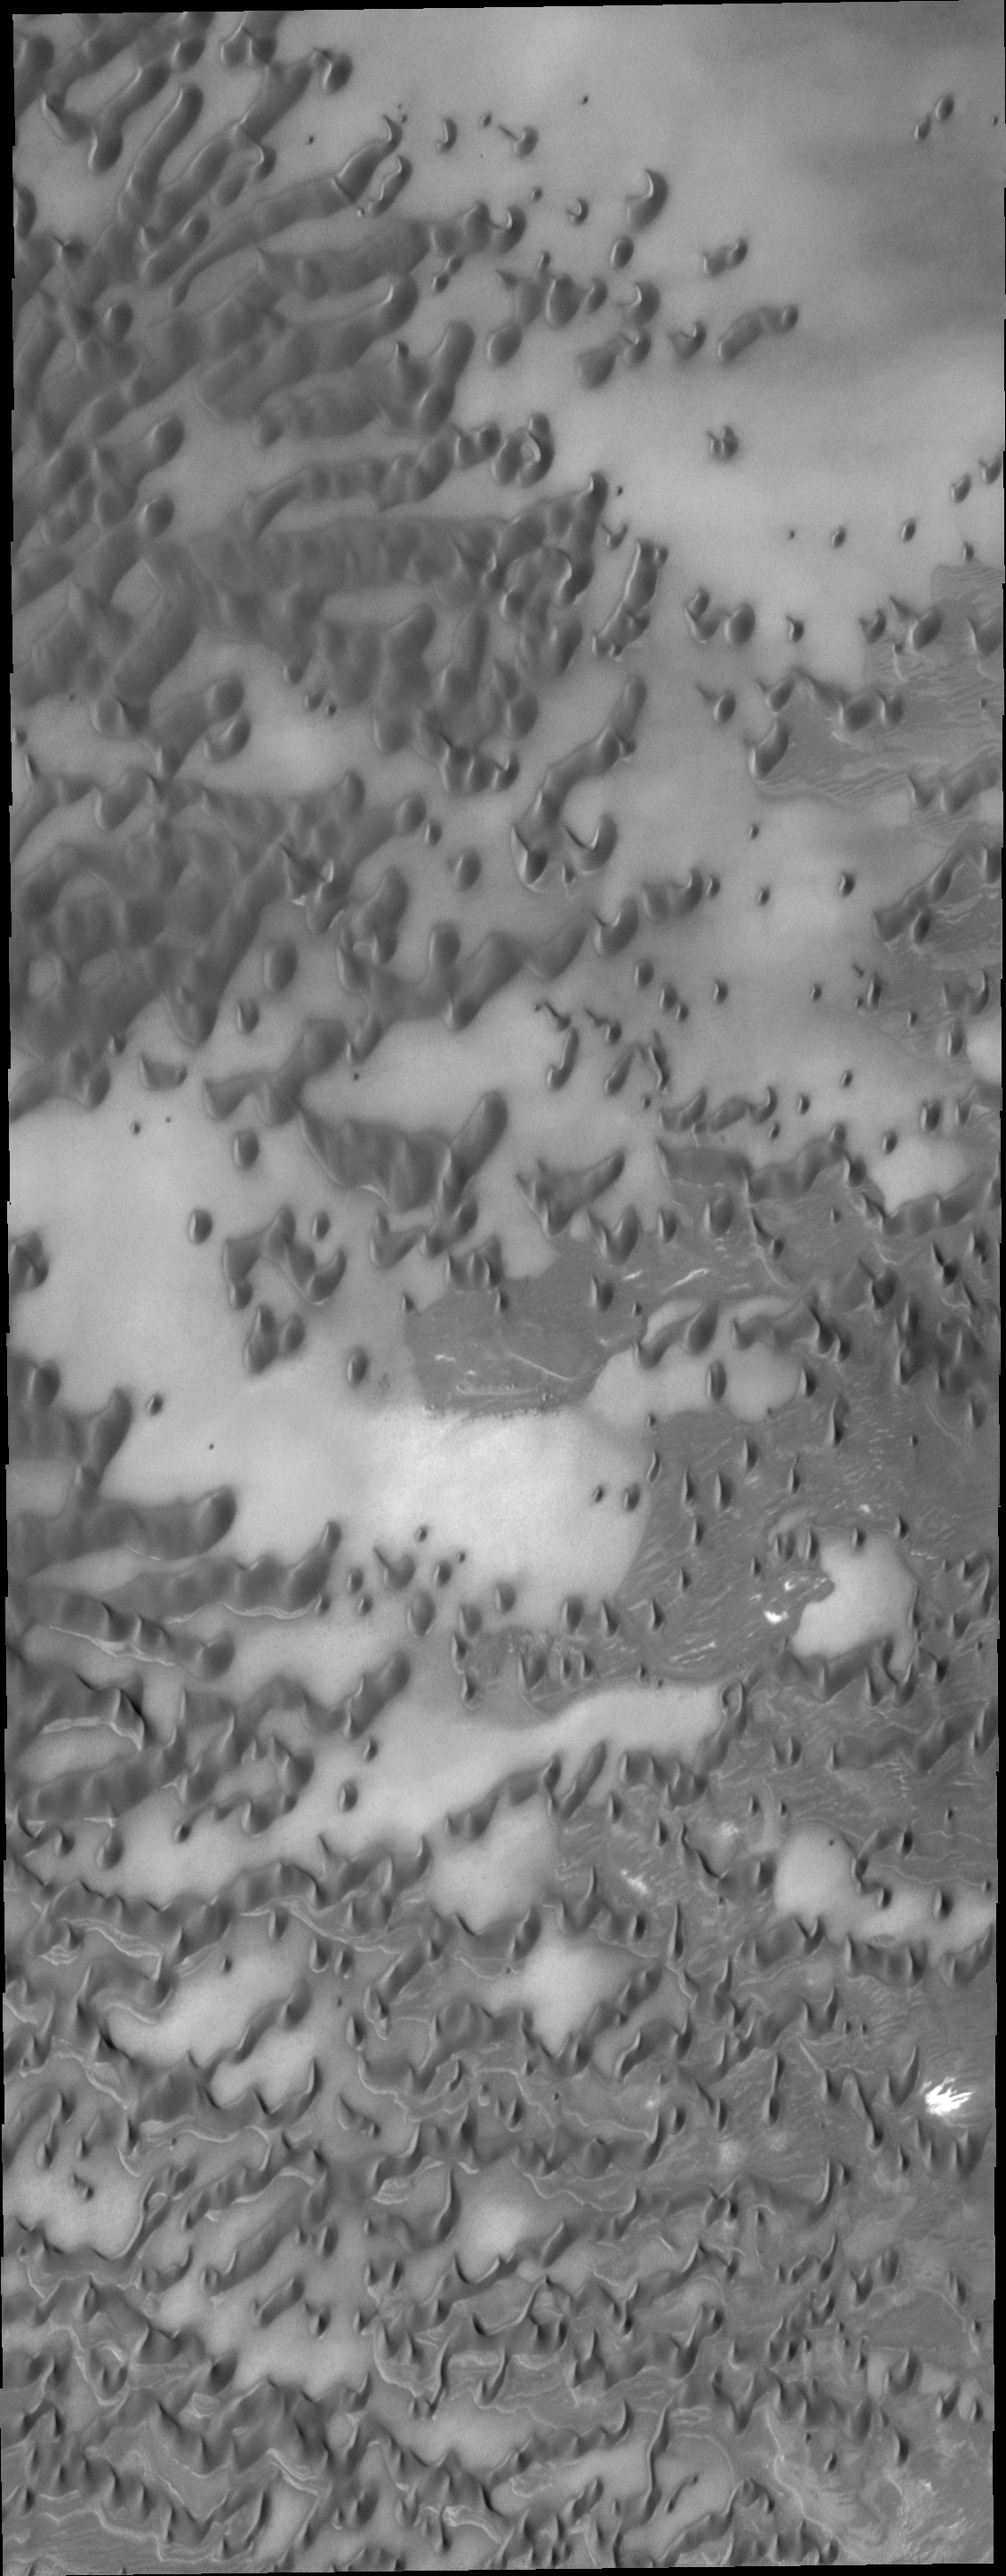

Polar Dunes

These near-polar dunes are clear of frost as summer has reached its height for the northern hemisphere of Mars.

Image information: VIS instrument. Latitude 79.8N, Longitude 148.1E. 20 meter/pixel resolution.

Please see the THEMIS Data Citation Note for details on crediting THEMIS images.

Note: this THEMIS visual image has not been radiometrically nor geometrically calibrated for this preliminary release. An empirical correction has been performed to remove instrumental effects. A linear shift has been applied in the cross-track and down-track direction to approximate spacecraft and planetary motion. Fully calibrated and geometrically projected images will be released through the Planetary Data System in accordance with Project policies at a later time.

NASA’s Jet Propulsion Laboratory manages the 2001 Mars Odyssey mission for NASA’s Office of Space Science, Washington, D.C. The Thermal Emission Imaging System (THEMIS) was developed by Arizona State University, Tempe, in collaboration with Raytheon Santa Barbara Remote Sensing. The THEMIS investigation is led by Dr. Philip Christensen at Arizona State University. Lockheed Martin Astronautics, Denver, is the prime contractor for the Odyssey project, and developed and built the orbiter. Mission operations are conducted jointly from Lockheed Martin and from JPL, a division of the California Institute of Technology in Pasadena.

Credit: NASA/JPL/ASU